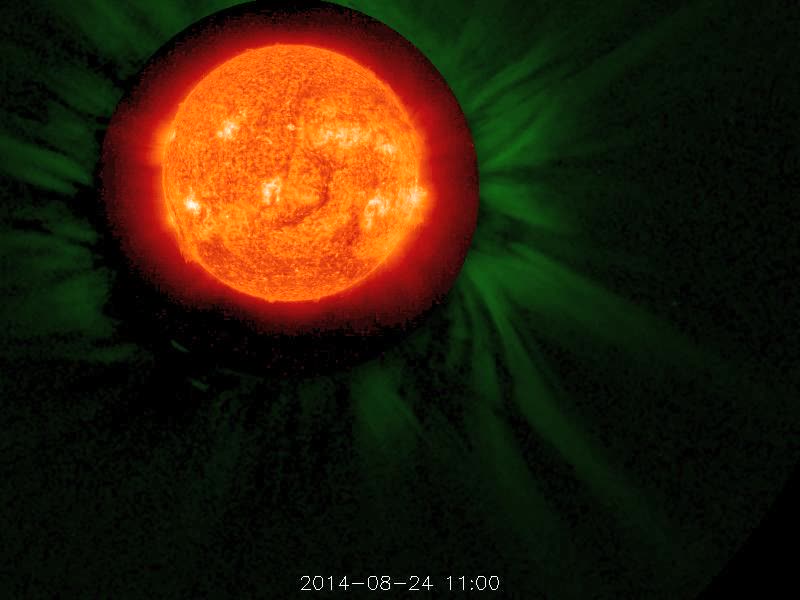

Magnificent Blast - August 29, 2014 [video]

STEREO (Behind) captured this magnificent coronal mass ejection (associated with an M-class flare) that flung a long stream of plasma into space (Aug. 24, 2014). We have combined a view of the Sun in extreme UV light with a broader visible light view of the Sun's corona. It is interesting to note that a lot of the plasma, lacking sufficient kinetic energy to break free from the Sun's gravity, was pulled back into the Sun.

Credit: NASA/STEREO